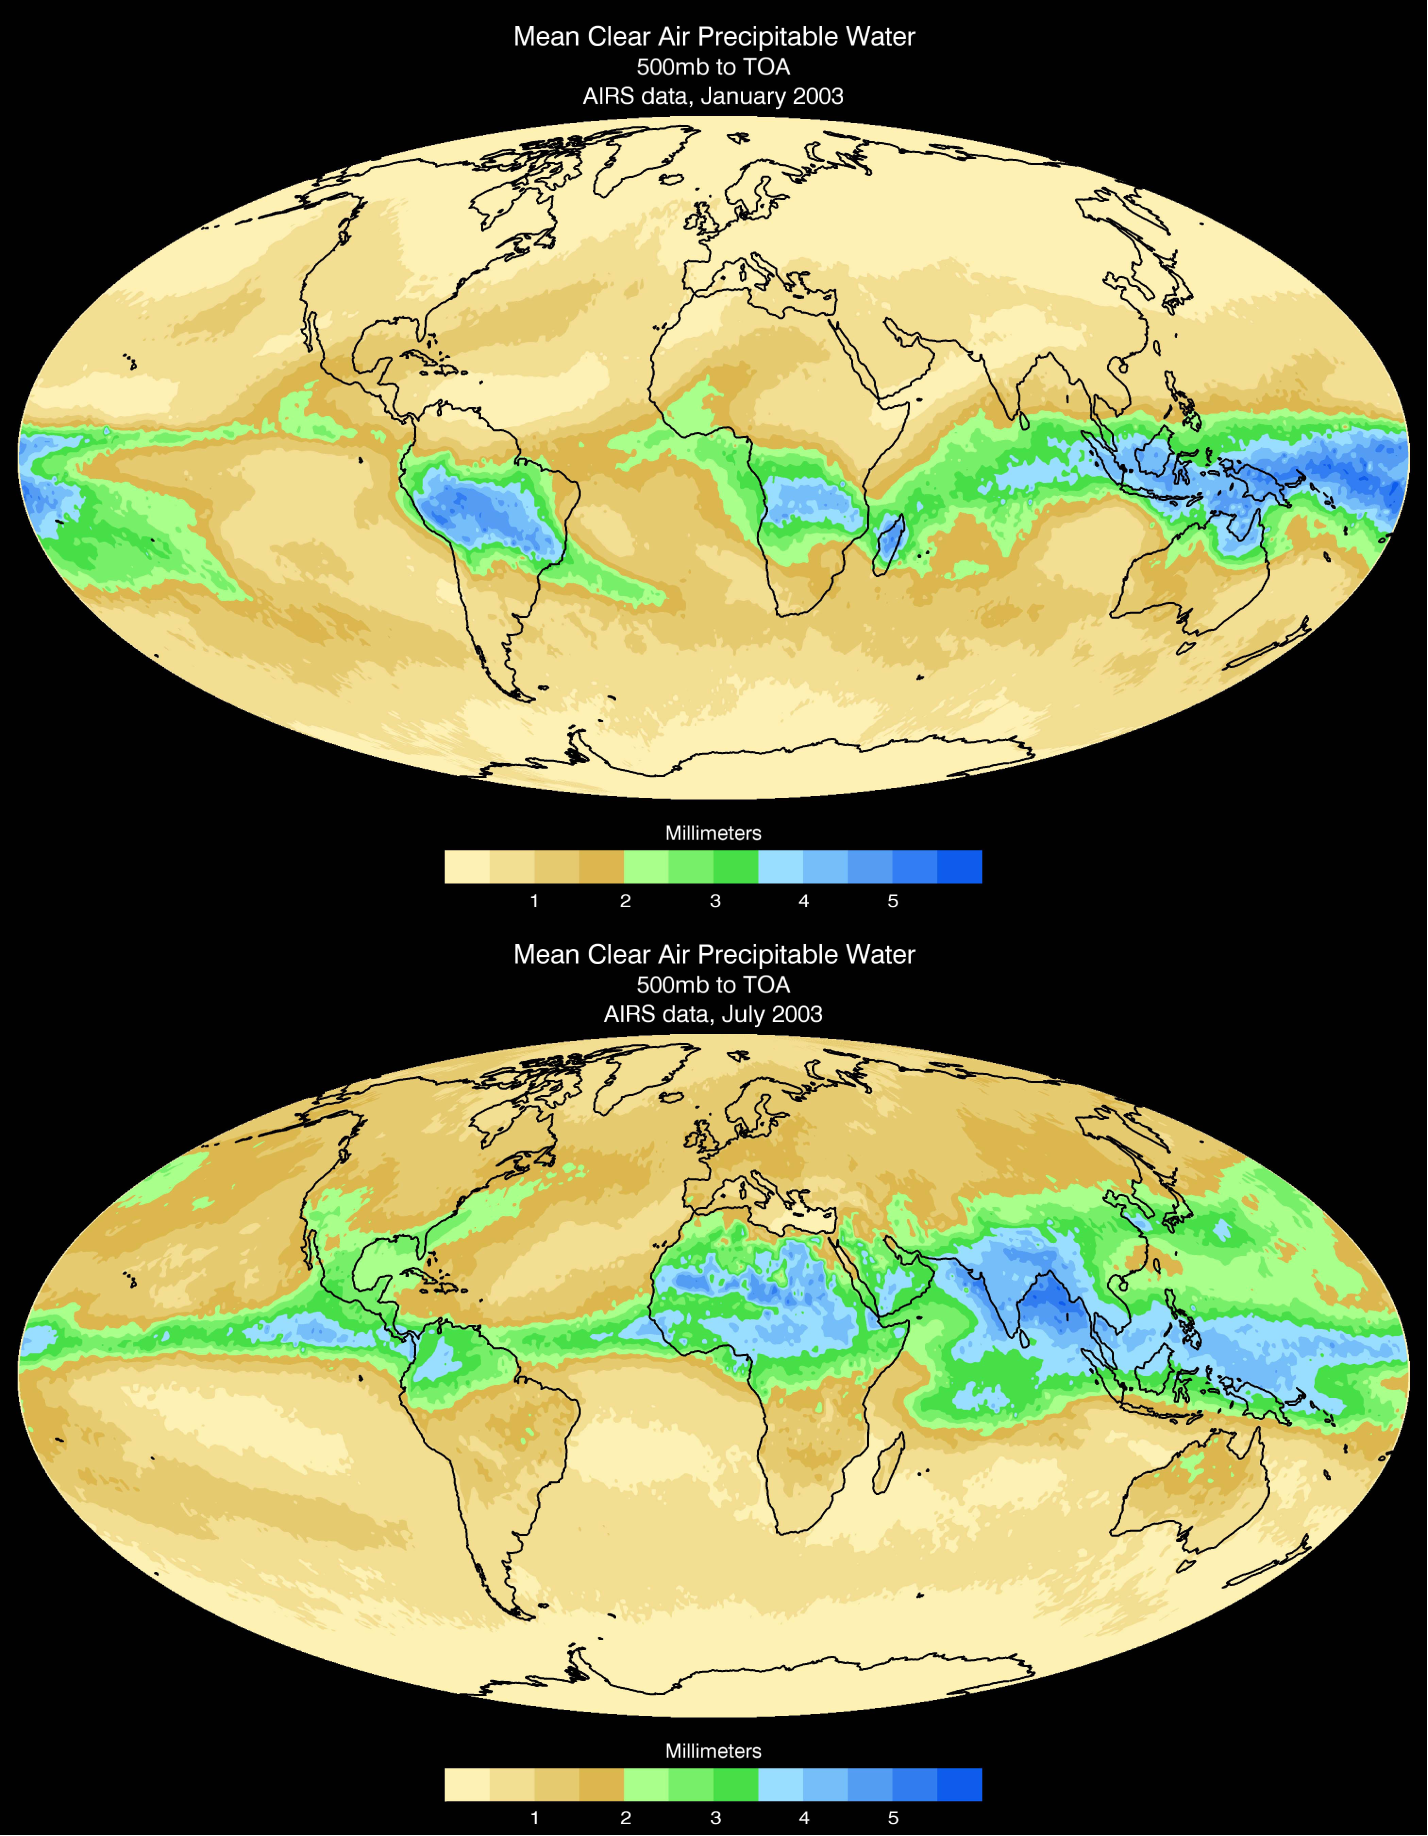

Mean Clear Air Precipitable Water, 500mb to TOA from AIRS data

Water vapor is the dominant greenhouse gas in our atmosphere. The greenhouse effect of water vapor is enhanced at high altitudes, where the air is significantly colder than the ground, and increases rapidly as the temperature contrast grows. As a result, the small fraction of 5-10% of water molecules above 500 hPa altitude produces half the total greenhouse effect of the atmosphere. The height at which atmospheric pressure is 500 hPa roughly divides in half the atmosphere vertically, half the mass of air being above and half below that height.

AIRS, The Atmospheric Infrared Sounder, can look at distinct levels of the atmosphere. This pair of maps show the average distribution of water vapor from 500 millibars, approximately 14,000 feet in altitude, to the top of the atmosphere. The shift of water vapor towards the northern hemisphere from January to July is apparent. Note that this layer is also much drier than the atmosphere as a whole. This map is also significant because it’s the first of its kind. AIRS is the first instrument with the ability to isolate water vapor content to layers of the atmosphere.

About AIRS
The Atmospheric Infrared Sounder, AIRS, in conjunction with the Advanced Microwave Sounding Unit, AMSU, senses emitted infrared and microwave radiation from Earth to provide a three-dimensional look at Earth’s weather and climate. Working in tandem, the two instruments make simultaneous observations all the way down to Earth’s surface, even in the presence of heavy clouds. With more than 2,000 channels sensing different regions of the atmosphere, the system creates a global, three-dimensional map of atmospheric temperature and humidity, cloud amounts and heights, greenhouse gas concentrations, and many other atmospheric phenomena. Launched into Earth orbit in 2002, the AIRS and AMSU instruments fly onboard NASA’s Aqua spacecraft and are managed by NASA’s Jet Propulsion Laboratory in Pasadena, Calif., under contract to NASA. JPL is a division of the California Institute of Technology in Pasadena.

Credit: NASA/JPL